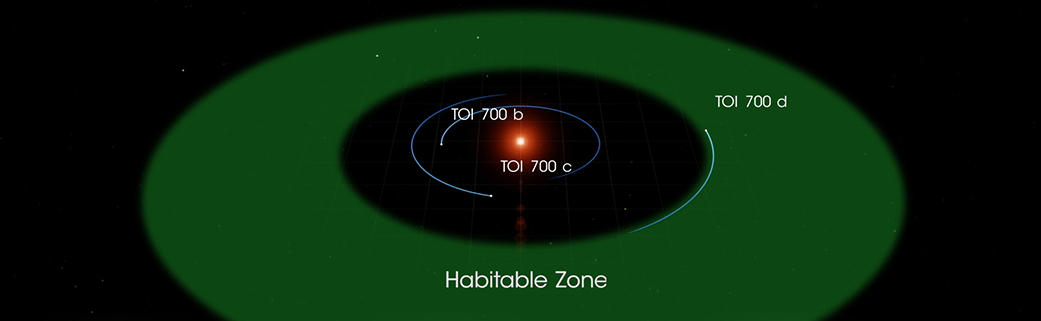

TOI 700 Habitable Zone Diagram

This illustration of TOI 700 d is based on several simulated environments for an ocean-covered version of the planet.

Credit: NASA’s Goddard Space Flight Center